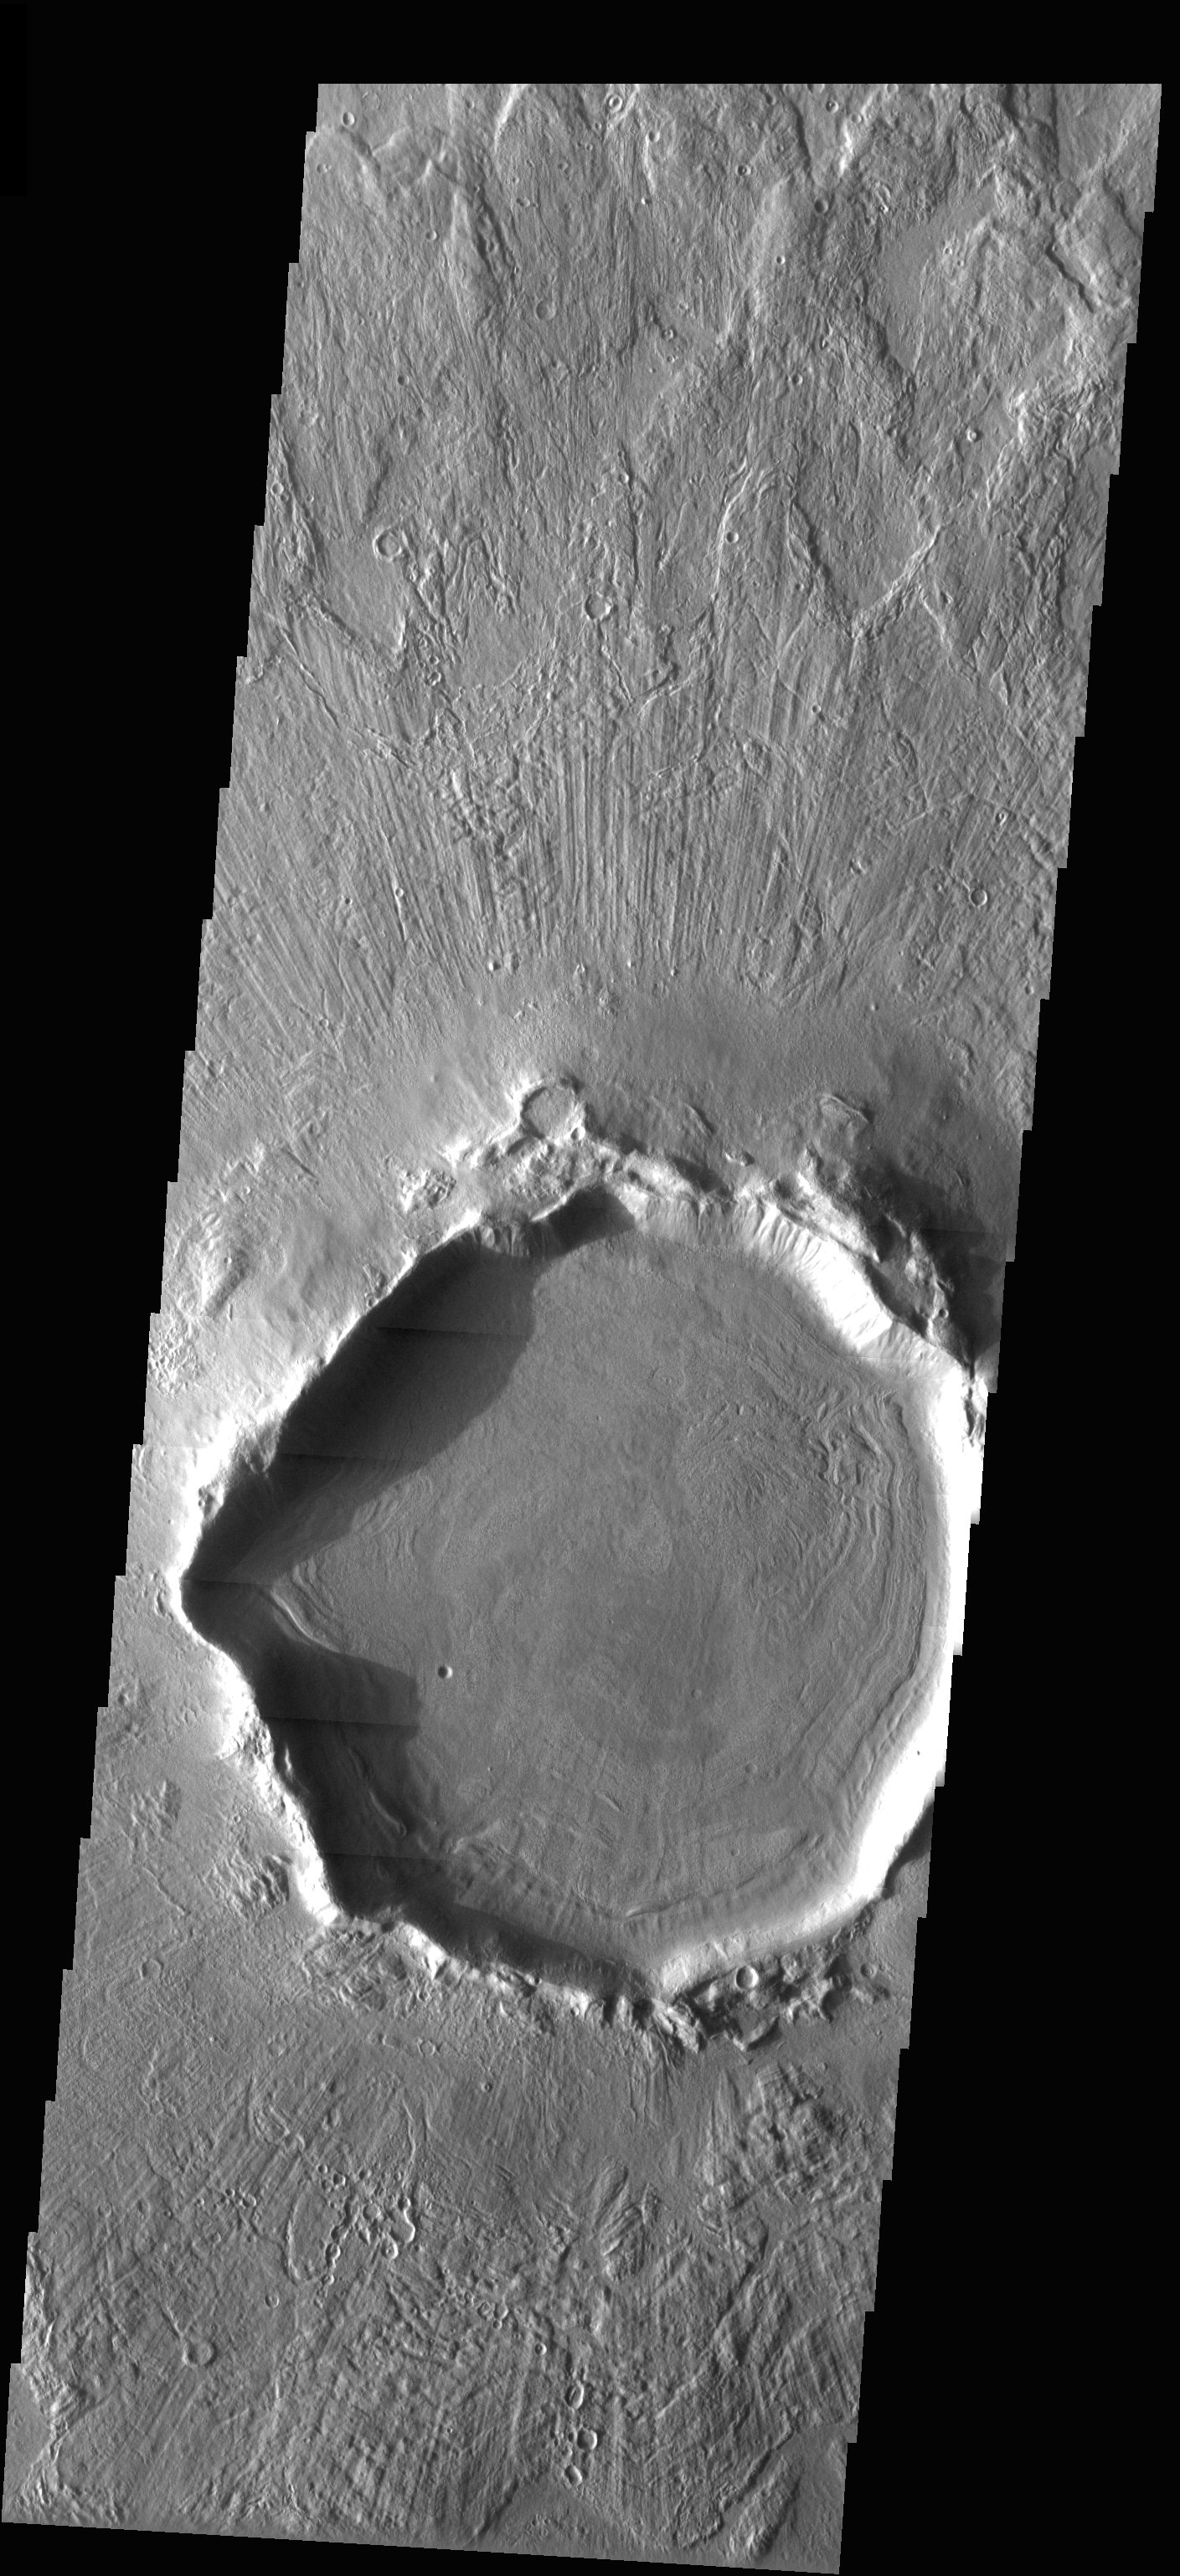

Crater Deformation

Released 20 May 2003

This crater is located at 37°N, a latitude far enough north that ground ice is present, and it sculpts the terrain when it moves. In this image, the western rim of the crater has been deformed from its original, presumably circular, shape. Note, however, that lobes of material and grooves (seen best at full resolution) in the crater’s ejecta blanket are still pristine: perhaps ground ice moves the most on steep topography, such as on a crater rim.

Image information: VIS instrument. Latitude 37.6, Longitude 159.1 East (200.9) meter/pixel resolution.

Note: this THEMIS visual image has not been radiometrically nor geometrically calibrated for this preliminary release. An empirical correction has been performed to remove instrumental effects. A linear shift has been applied in the cross-track and down-track direction to approximate spacecraft and planetary motion. Fully calibrated and geometrically projected images will be released through the Planetary Data System in accordance with Project policies at a later time.

NASA’s Jet Propulsion Laboratory manages the 2001 Mars Odyssey mission for NASA’s Office of Space Science, Washington, D.C. The Thermal Emission Imaging System (THEMIS) was developed by Arizona State University, Tempe, in collaboration with Raytheon Santa Barbara Remote Sensing. The THEMIS investigation is led by Dr. Philip Christensen at Arizona State University. Lockheed Martin Astronautics, Denver, is the prime contractor for the Odyssey project, and developed and built the orbiter. Mission operations are conducted jointly from Lockheed Martin and from JPL, a division of the California Institute of Technology in Pasadena.

Credit: NASA/JPL/Arizona State University